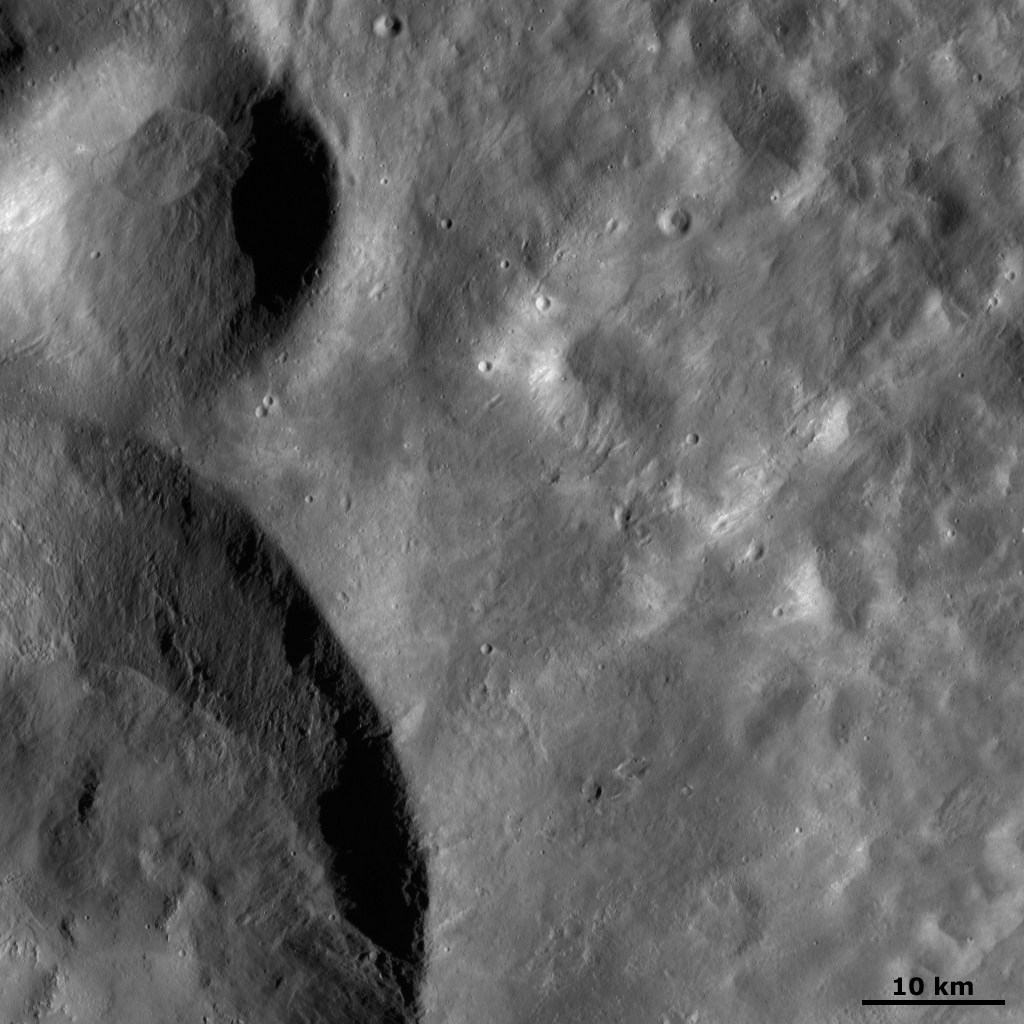

Calpurnia and Minucia Craters

This Dawn FC (framing camera) image shows a close up image of two of the craters that make up the three ‘Snowman’ craters: Calpurnia, which is the larger crater in the bottom of the image, and Minucia, which is the smaller crater in the top of the image. The terrain to the right of the craters is smooth because it is made of fine-grained ejecta. The ejected material was thrown out of these craters just after they were formed by impact of material into Vesta. There are also areas of secondary craters in the ejecta blanket. These are clusters of small, less than 1-kilometer-diamater (0.6-mile-diameter) craters, which are scattered throughout the ejecta blanket. These secondary craters were formed when larger debris, thrown out at the same time as the ejecta, hit the surface.

This image is located in Vesta’s Marcia quadrangle and the center of the image is 14.2 degrees north latitude, 207.1 degrees east longitude. NASA’s Dawn spacecraft obtained this image with its framing camera on Oct. 28, 2011. This image was taken through the camera’s clear filter. The distance to the surface of Vesta is 700 kilometers (435 miles) and the image has a resolution of about 70 meters (230 feet) per pixel. This image was acquired during the HAMO (high-altitude mapping orbit) phase of the mission.

The Dawn mission to Vesta and Ceres is managed by NASA’s Jet Propulsion Laboratory, a division of the California Institute of Technology in Pasadena, for NASA’s Science Mission Directorate, Washington D.C. UCLA is responsible for overall Dawn mission science. The Dawn framing cameras have been developed and built under the leadership of the Max Planck Institute for Solar System Research, Katlenburg-Lindau, Germany, with significant contributions by DLR German Aerospace Center, Institute of Planetary Research, Berlin, and in coordination with the Institute of Computer and Communication Network Engineering, Braunschweig. The Framing Camera project is funded by the Max Planck Society, DLR, and NASA/JPL.

Credit: NASA/JPL-Caltech/UCLA/MPS/DLR/IDA